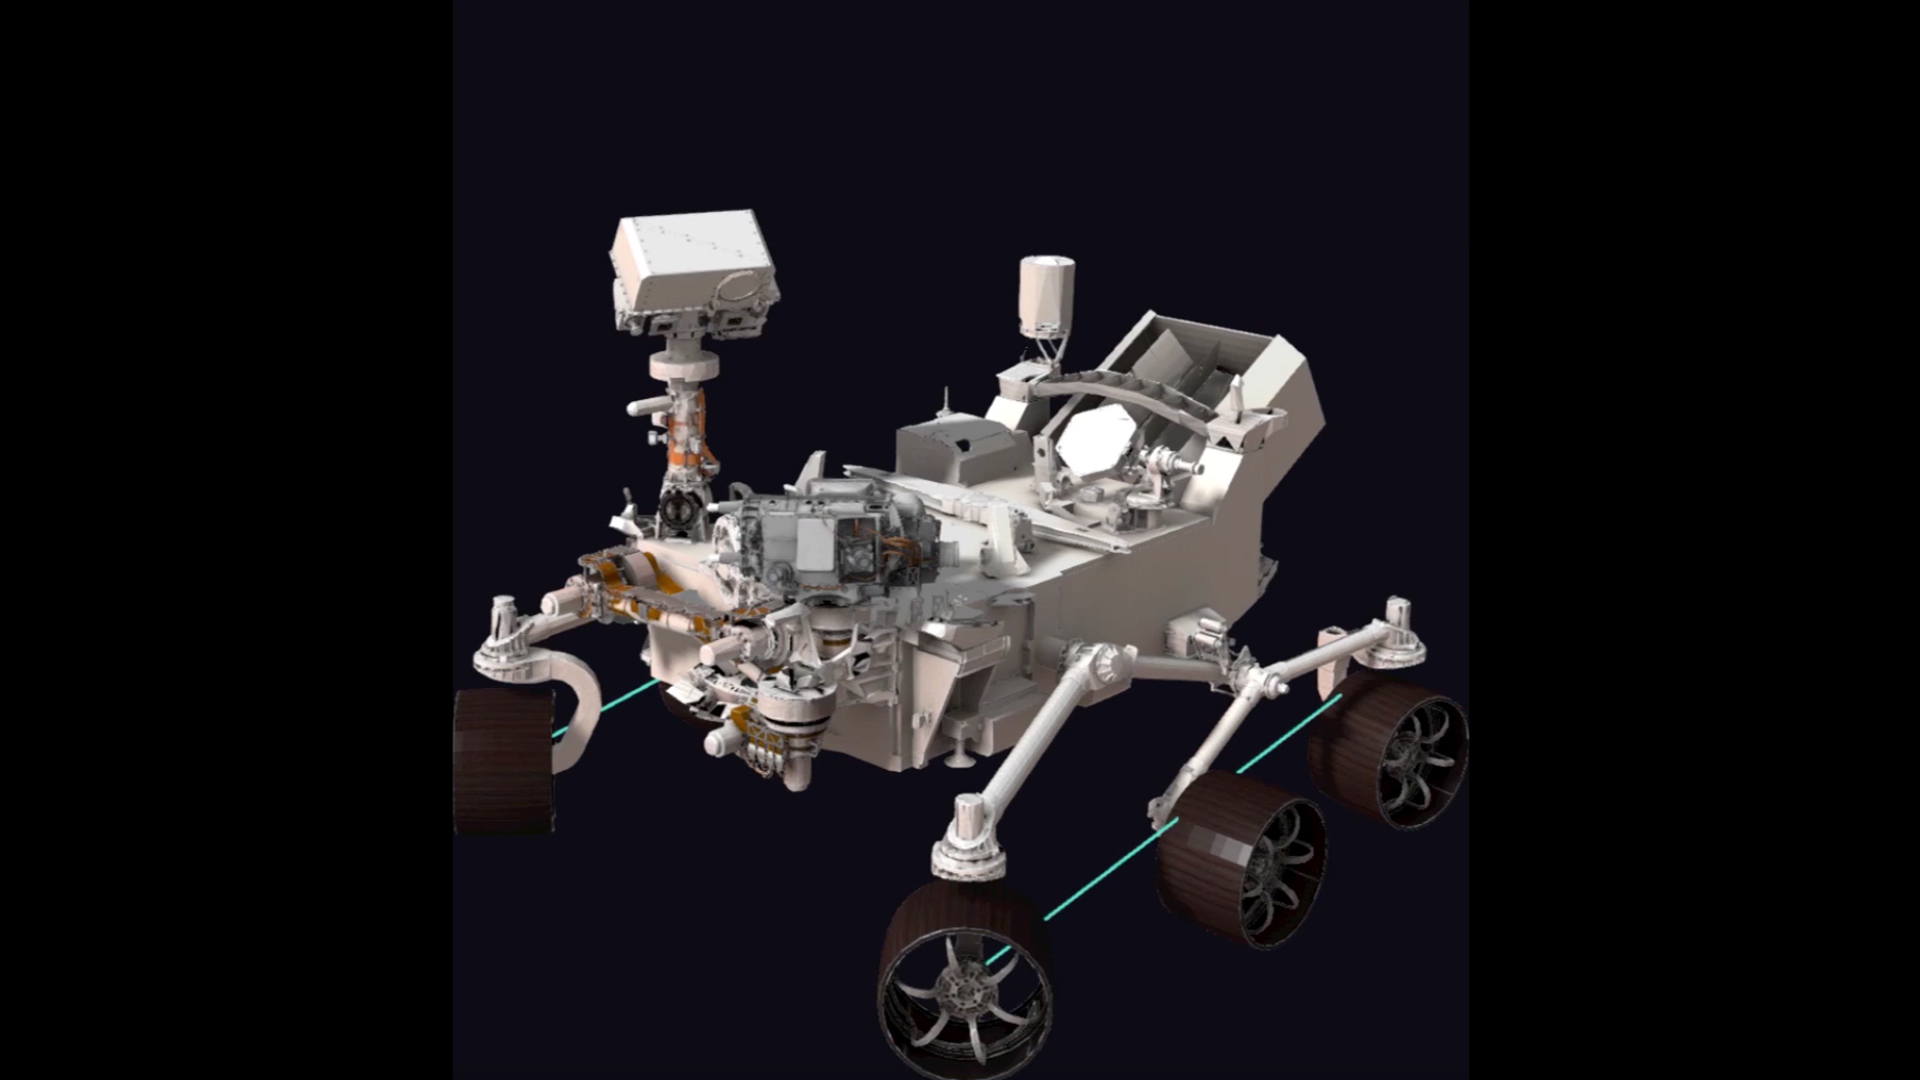

Simulation of Perseverance Arm Movement

This simulation shows the motions the robotic arm on NASA’s Perseverance rover carried out during its first two-hour checkout since its Feb. 18, 2021 touchdown on Mars. This simulation does not run in real-time.

A key objective for Perseverance’s mission on Mars is astrobiology, including the search for signs of ancient microbial life. The rover will characterize the planet’s geology and past climate, pave the way for human exploration of the Red Planet, and be the first mission to collect and cache Martian rock and regolith (broken rock and dust).

Subsequent NASA missions, in cooperation with ESA (European Space Agency), would send spacecraft to Mars to collect these sealed samples from the surface and return them to Earth for in-depth analysis.

The Mars 2020 Perseverance mission is part of NASA’s Moon to Mars exploration approach, which includes Artemis missions to the Moon that will help prepare for human exploration of the Red Planet.

NASA’s Jet Propulsion Laboratory, which is managed for NASA by Caltech in Pasadena, California, built and manages operations of the Perseverance rover.

Credit: NASA/JPL-Caltech